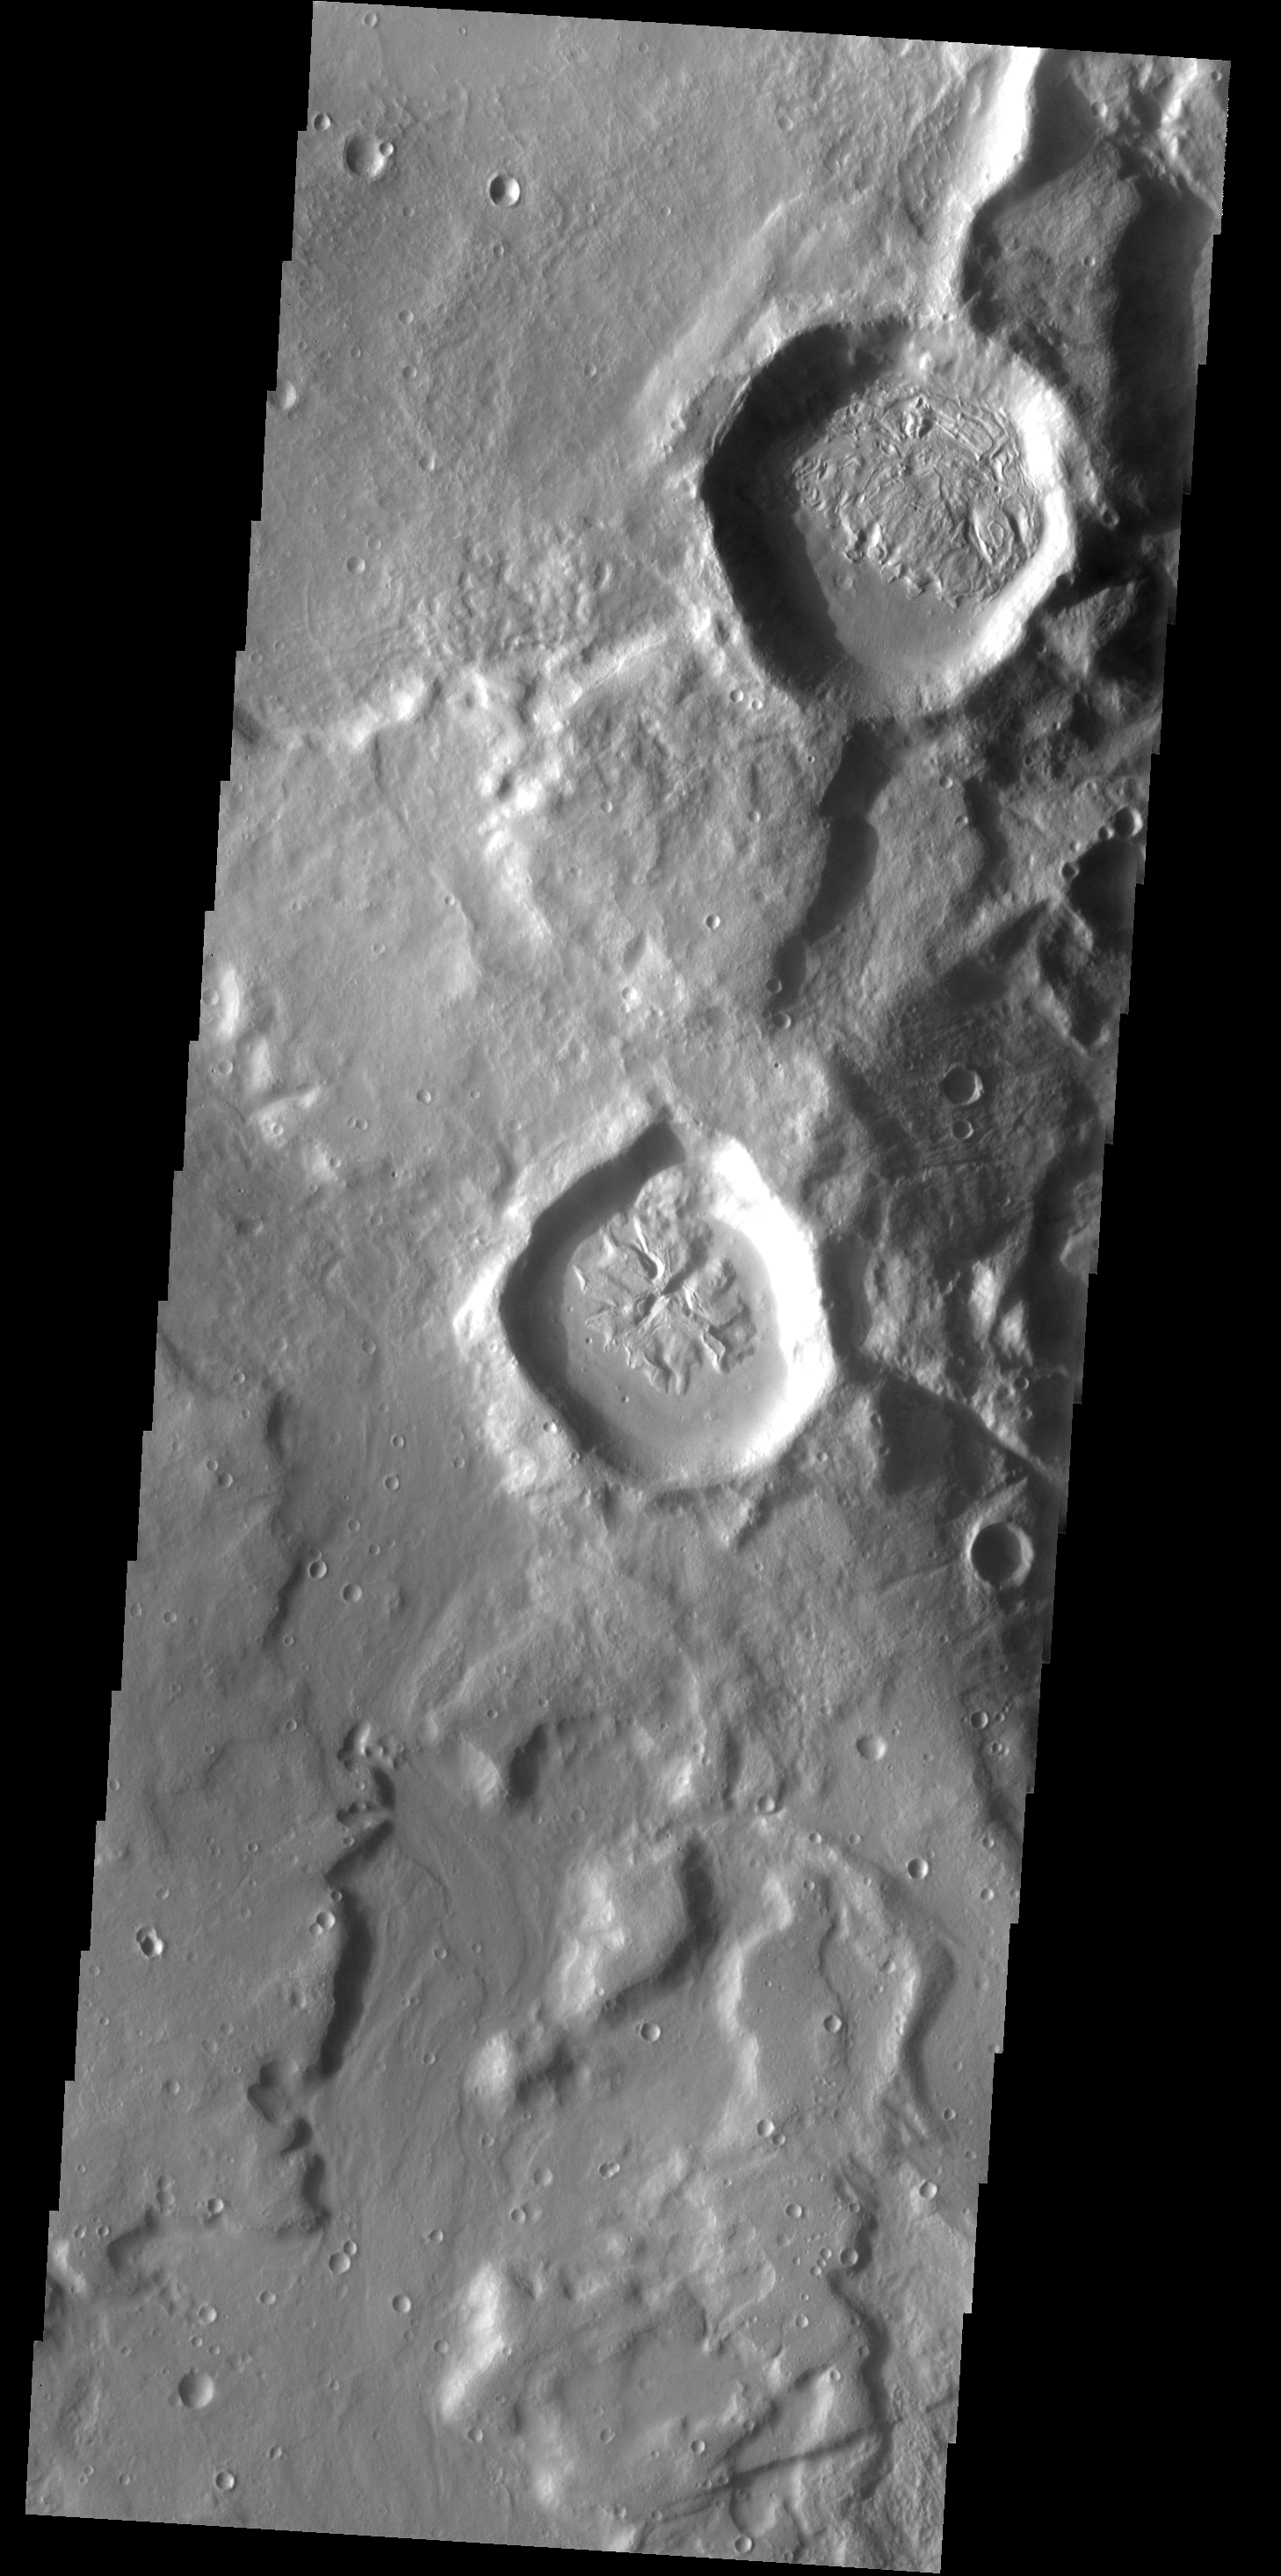

THEMIS ART #77

The fill material on the floor of this crater looks a bit like a flower.

Image information: VIS instrument. Latitude 41.8N, Longitude 295.0E. 19 meter/pixel resolution.

Please see the THEMIS Data Citation Note for details on crediting THEMIS images.

Note: this THEMIS visual image has not been radiometrically nor geometrically calibrated for this preliminary release. An empirical correction has been performed to remove instrumental effects. A linear shift has been applied in the cross-track and down-track direction to approximate spacecraft and planetary motion. Fully calibrated and geometrically projected images will be released through the Planetary Data System in accordance with Project policies at a later time.

NASA’s Jet Propulsion Laboratory manages the 2001 Mars Odyssey mission for NASA’s Office of Space Science, Washington, D.C. The Thermal Emission Imaging System (THEMIS) was developed by Arizona State University, Tempe, in collaboration with Raytheon Santa Barbara Remote Sensing. The THEMIS investigation is led by Dr. Philip Christensen at Arizona State University. Lockheed Martin Astronautics, Denver, is the prime contractor for the Odyssey project, and developed and built the orbiter. Mission operations are conducted jointly from Lockheed Martin and from JPL, a division of the California Institute of Technology in Pasadena.

Credit: NASA/JPL/ASU